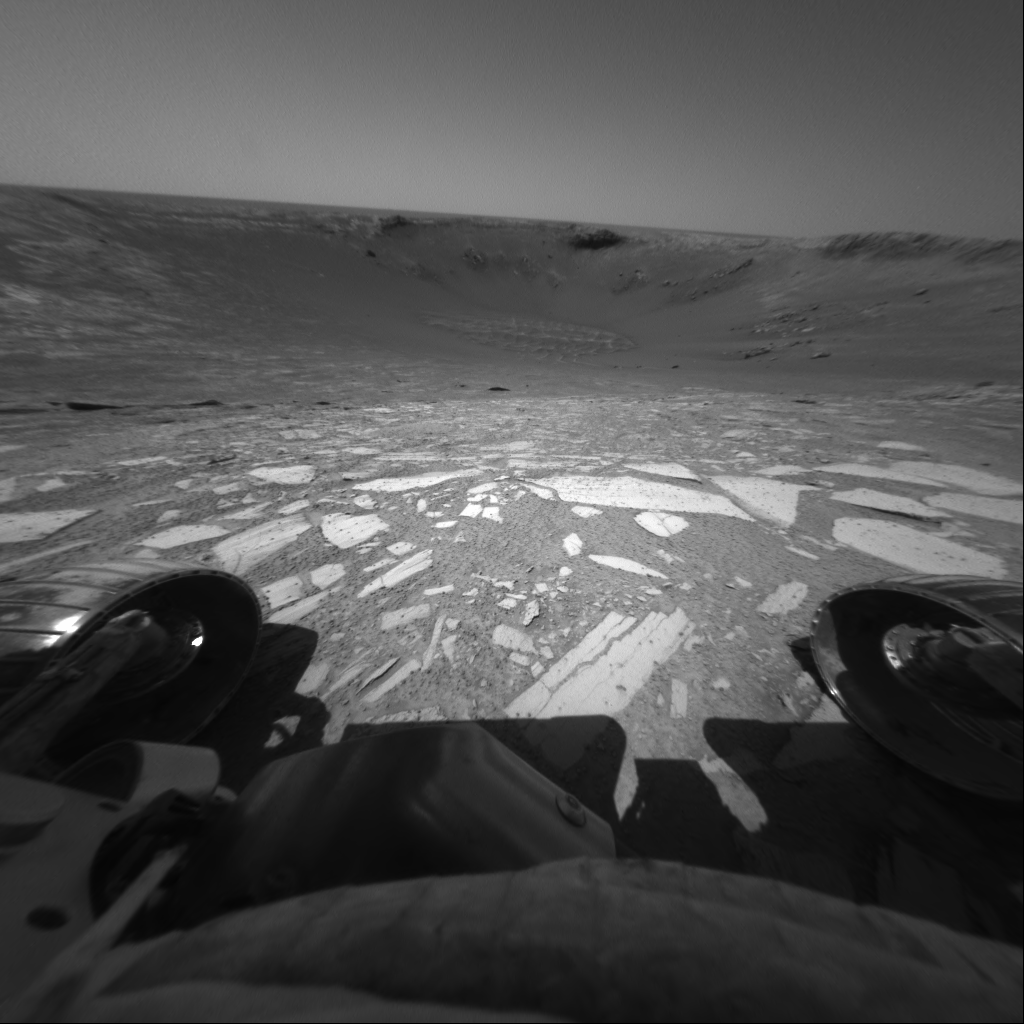

Entering Endurance

Perched on the edge of “Endurance Crater,” NASA’s Mars Exploration Rover Opportunity prepares to roll all six wheels in and then back out to the rim as an engineering test to ensure that the slope and rock surface meet expectations. The rover executed the maneuver successfully and proceeded farther into the crater the following day. This image was taken by the rover’s front hazard-avoidance camera during Opportunity’s 133rd martian day, or sol, on June 8, 2004.

Credit: NASA/JPL